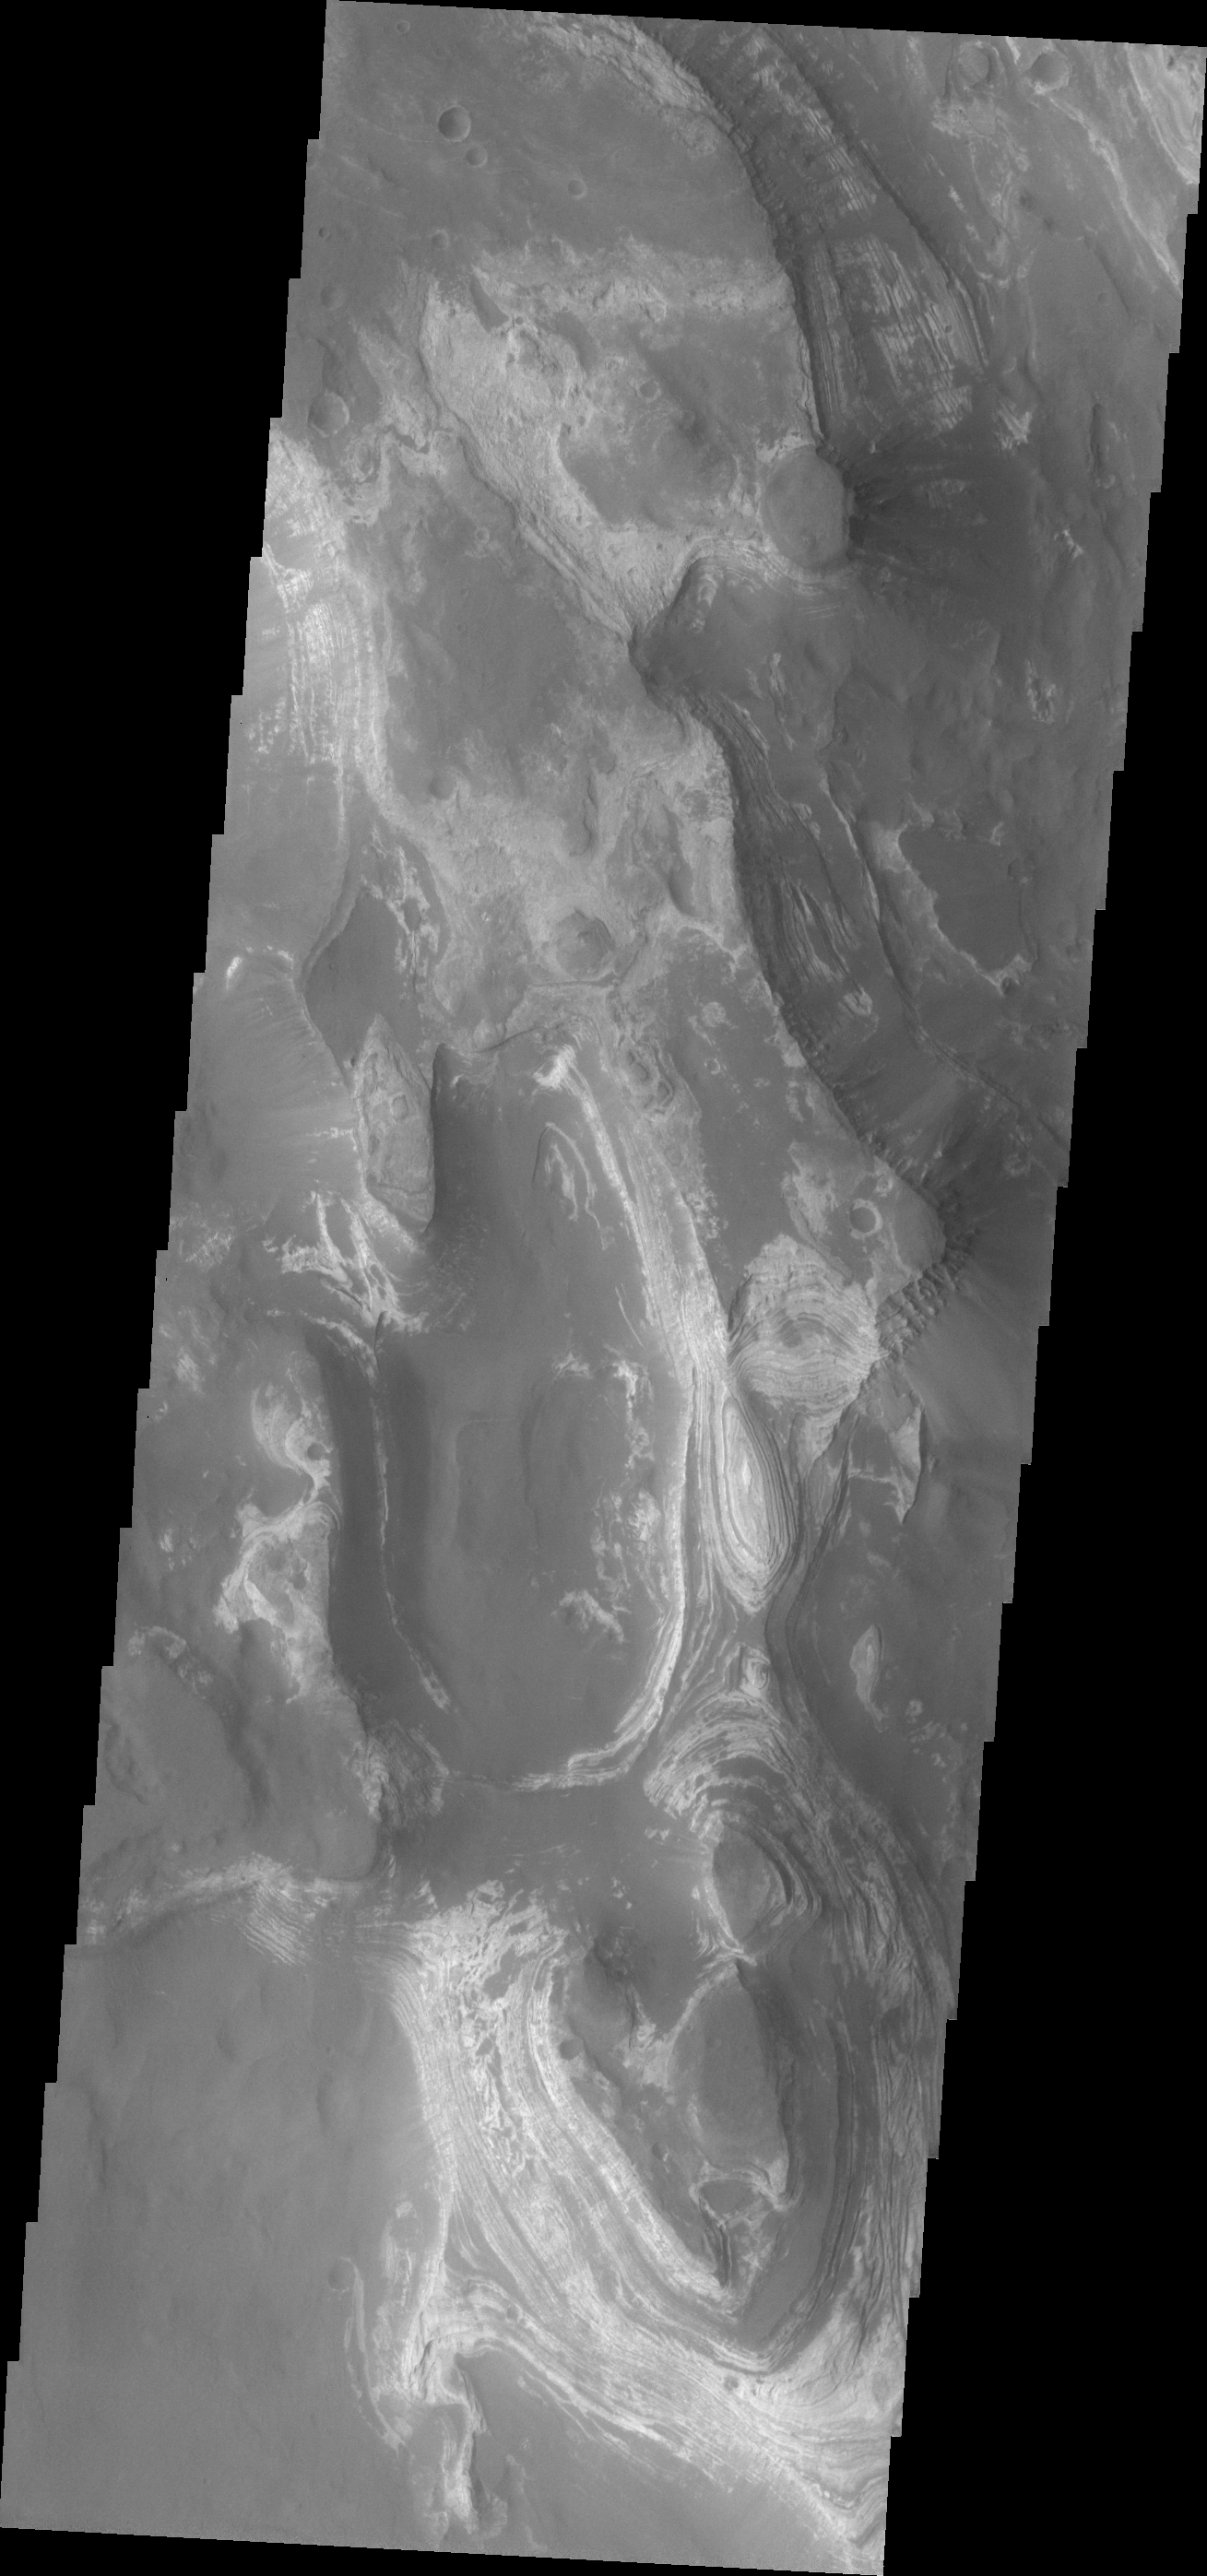

Russell Crater Dunes

The huge ridge of sand in Russell Crater makes its dune field one of the most unusual on Mars.

Credit: NASA/JPL/ASU